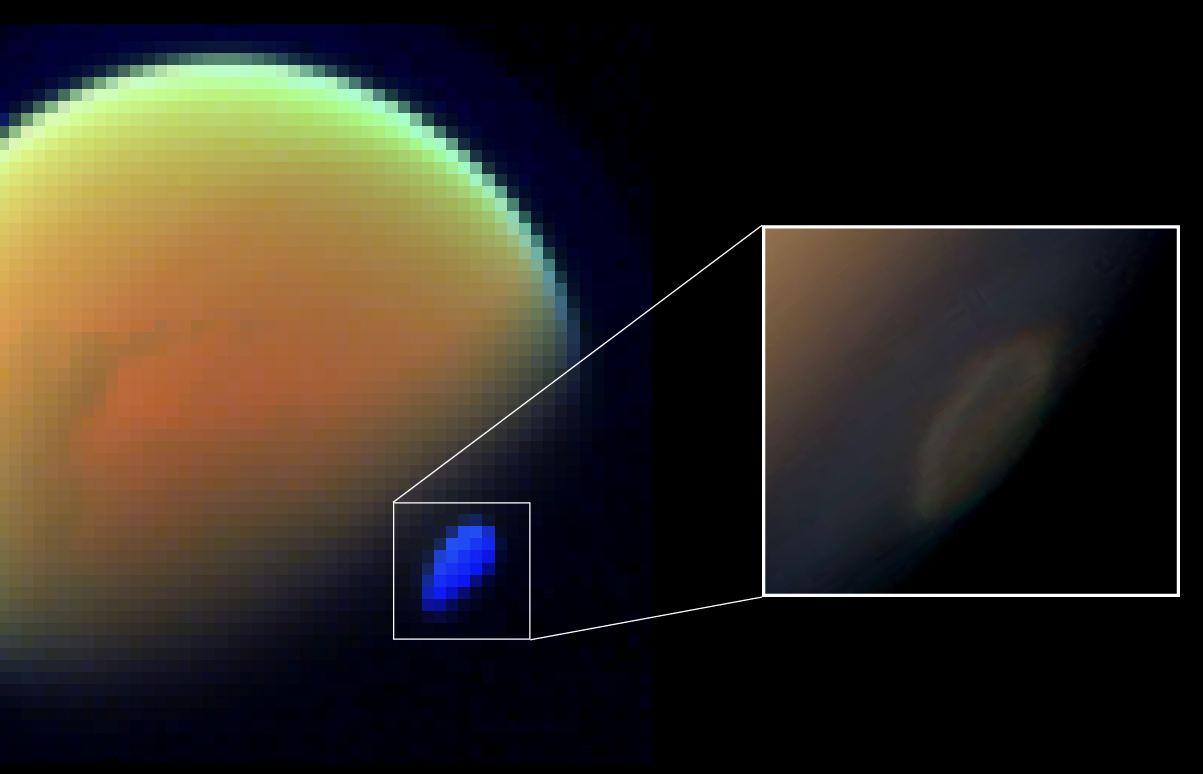

Spectral Map of Titan with Polar Vortex

These two views of Saturn’s moon Titan show the southern polar vortex, a huge, swirling cloud that was first observed by NASA’s Cassini spacecraft in 2012.

The view at left is a spectral map of Titan obtained with the Cassini Visual and Infrared Mapping Spectrometer (VIMS) on Nov. 29, 2012. The inset image is a natural-color close-up of the polar vortex taken by Cassini’s wide-angle camera (part of the view previously released as PIA14925).

Three distinct components are evident in the VIMS image, represented by different colors: the surface of Titan (orange, near center), atmospheric haze along the limb (light green, at top) and the polar vortex (blue, at lower left).

To the VIMS instrument, the spectrum of the southern polar vortex shows a remarkable difference with respect to other portions of Titan’s atmosphere: a signature of frozen hydrogen cyanide molecules (HCN). This discovery has suggested to researchers that the atmosphere of Titan’s southern hemisphere is cooling much faster than expected. Observing seasonal shifts like this in the moon’s climate is a major goal for Cassini’s current extended mission.

The Cassini-Huygens mission is a cooperative project of NASA, the European Space Agency and the Italian Space Agency. JPL manages the mission for NASA’s Science Mission Directorate, Washington. The California Institute of Technology in Pasadena manages JPL for NASA. The VIMS team is based at the University of Arizona in Tucson. The Cassini orbiter and its two onboard cameras were designed, developed and assembled at JPL. The imaging operations center is based at the Space Science Institute in Boulder, Colo.

For more information about the Cassini-Huygens mission visit http://saturn.jpl.nasa.gov and http://www.nasa.gov/cassini. The Cassini imaging team homepage is at http://ciclops.org.

The VIMS image was processed by Remco de Kok.

Credit: NASA/JPL-Caltech/ASI/University of Arizona/SSI/Leiden Observatory and SRON